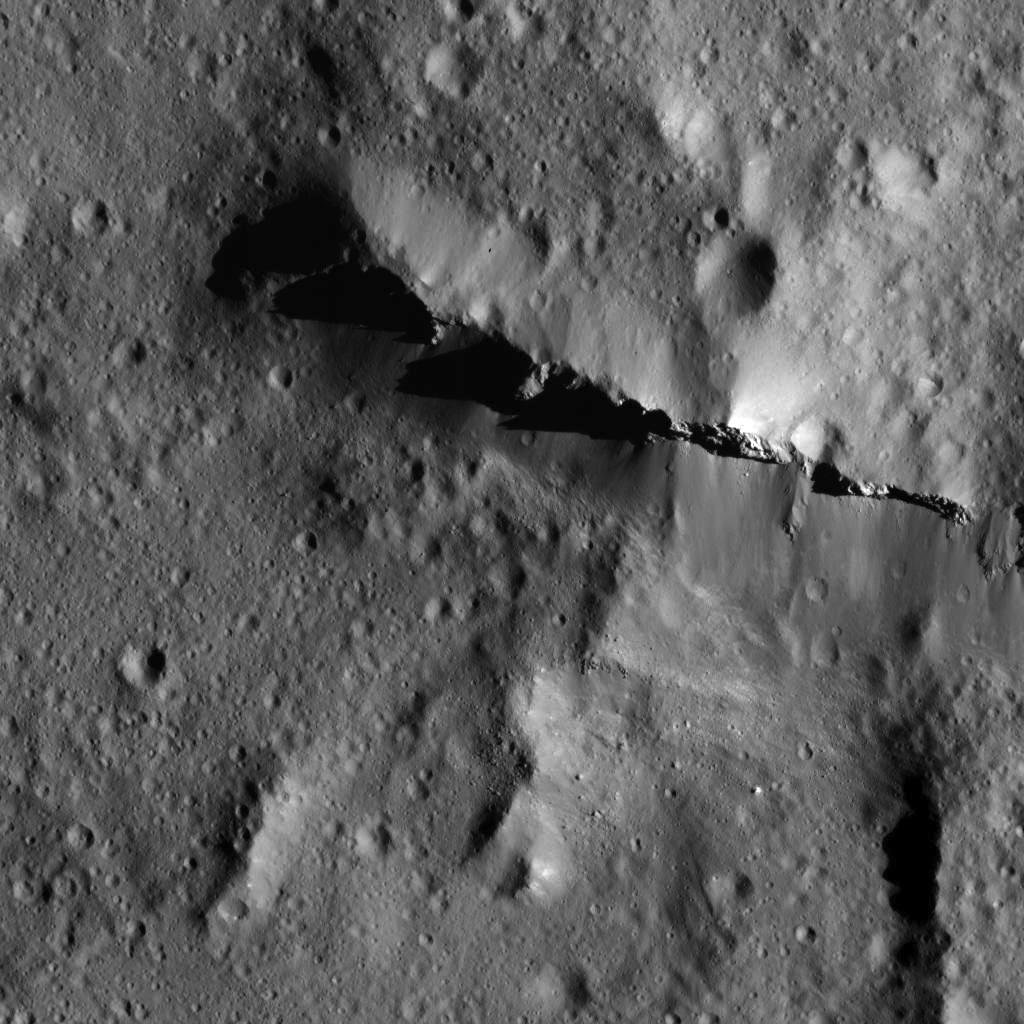

Urvara Crater’s Ridge

This image was obtained by NASA’s Dawn spacecraft on July 5, 2018 from an altitude of about 75 miles (121 kilometers).

The center of this picture is located at about 43.8 degrees south latitude and 247.6 degrees east longitude.

Dawn’s mission is managed by JPL for NASA’s Science Mission Directorate in Washington. Dawn is a project of the directorates Discovery Program, managed by NASA’s Marshall Space Flight Center in Huntsville, Alabama. JPL is responsible for overall Dawn mission science. Orbital ATK Inc., in Dulles, Virginia, designed and built the spacecraft. The German Aerospace Center, Max Planck Institute for Solar System Research, Italian Space Agency and Italian National Astrophysical Institute are international partners on the mission team.

Credit: NASA/JPL-Caltech/UCLA/MPS/DLR/IDA